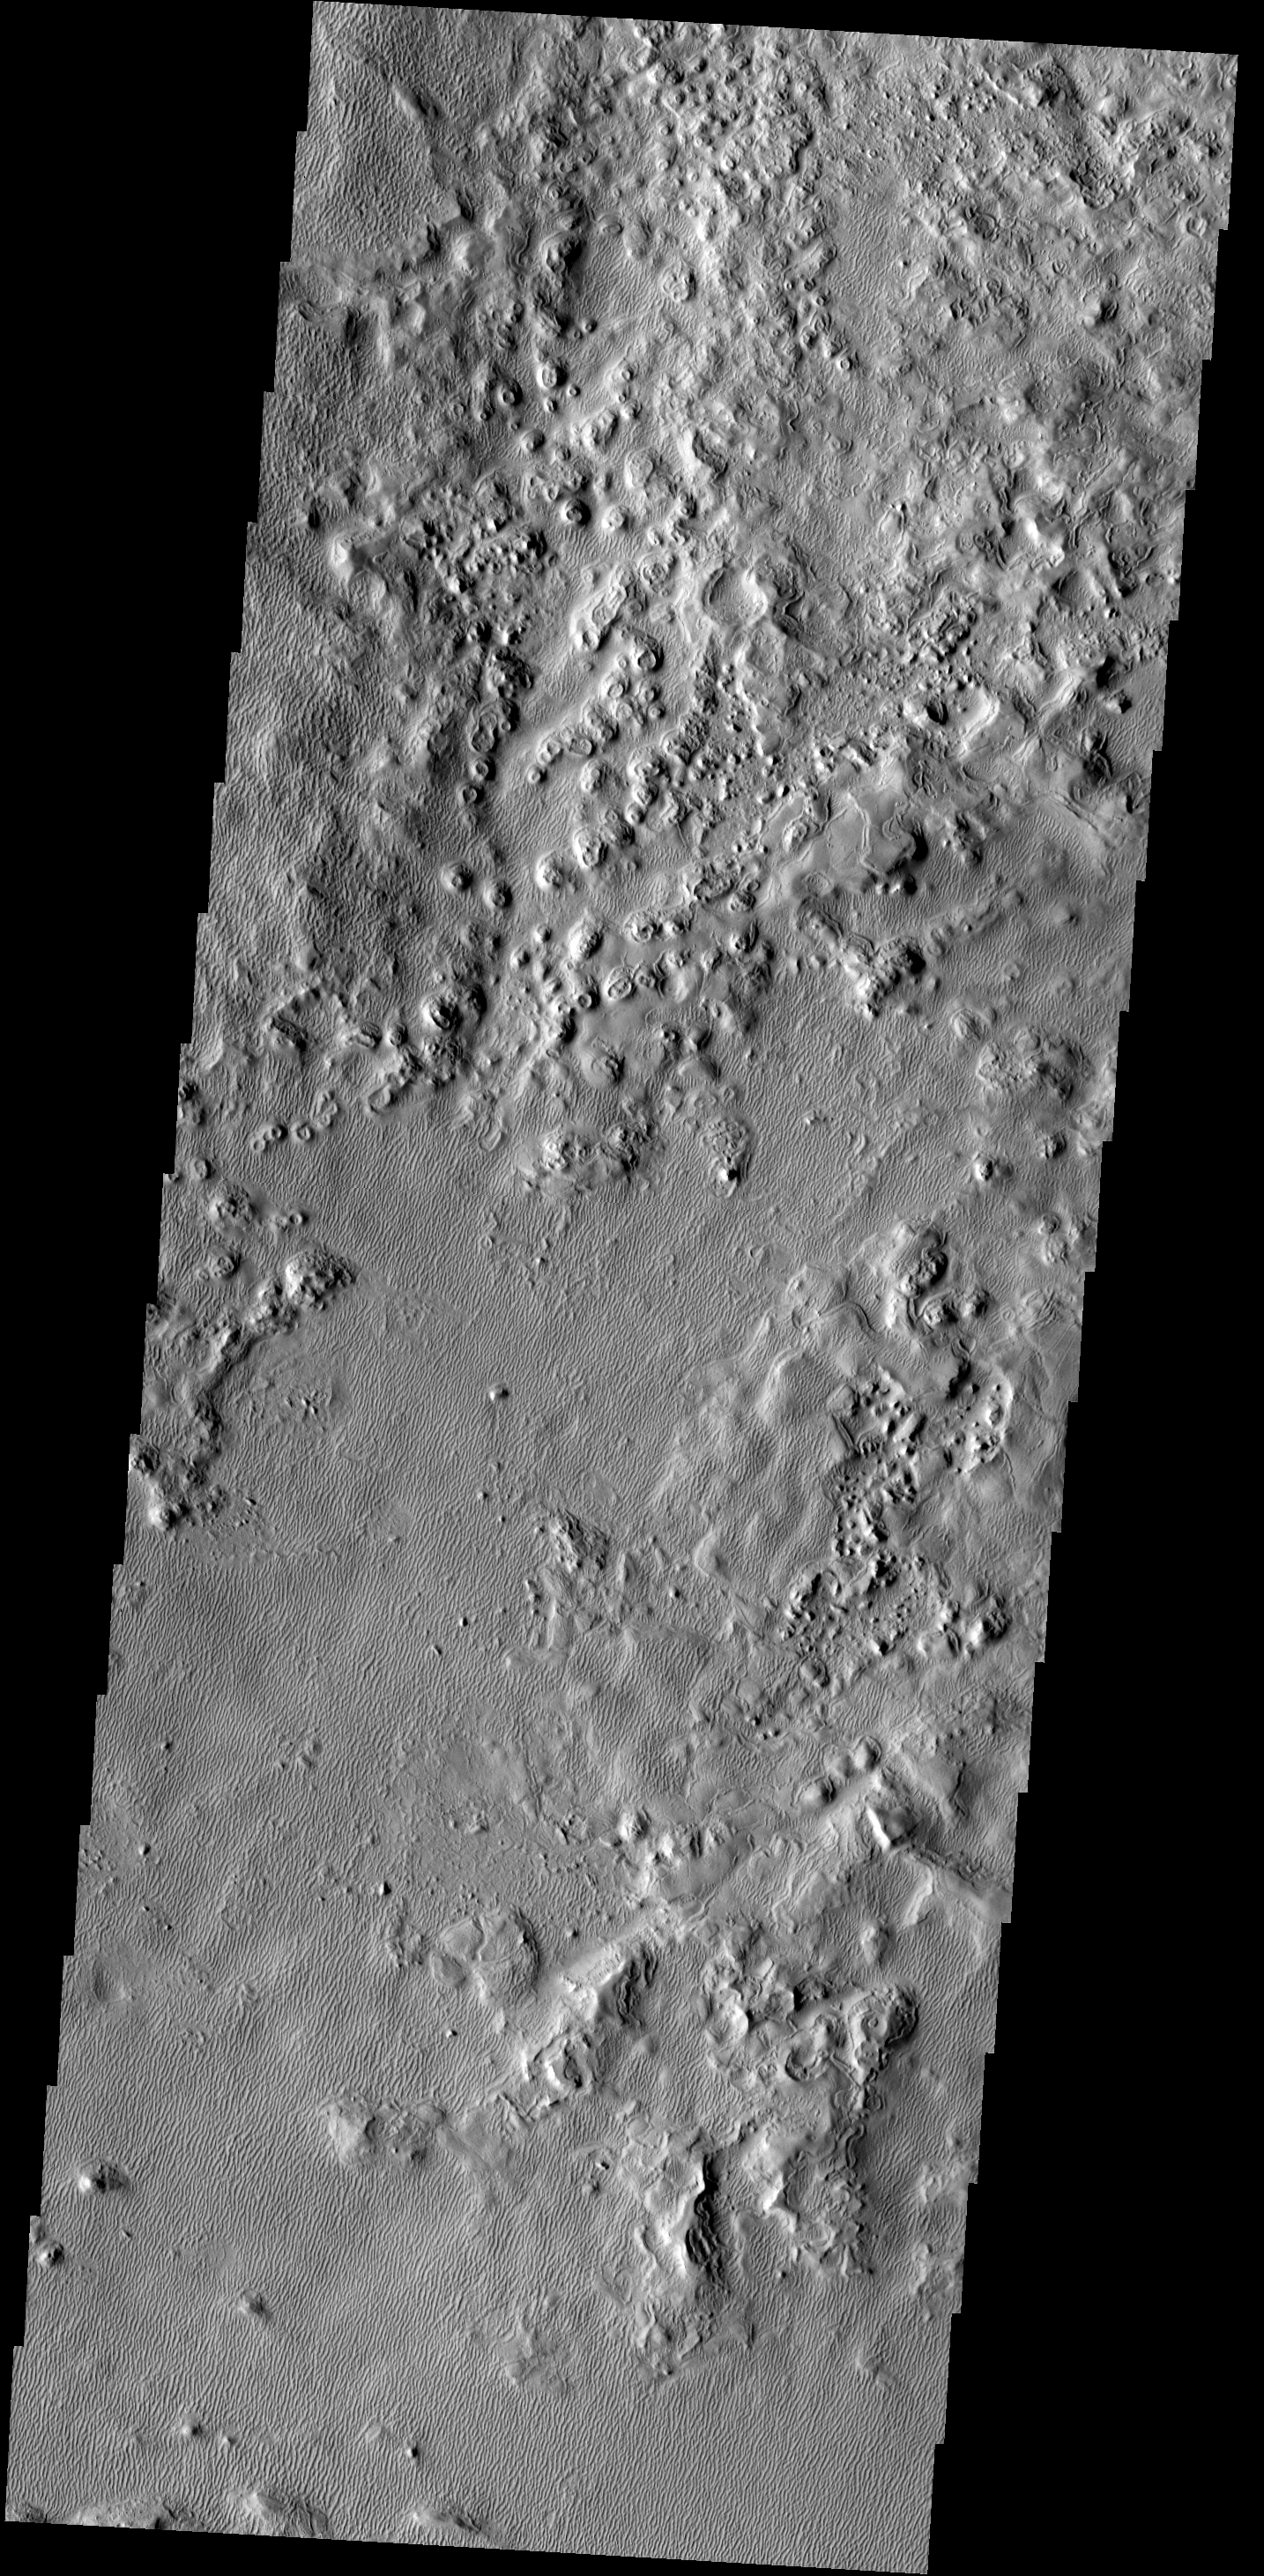

Unusual Texture

This image of a region east of Acheron Fossae shows an unusual texture – with bumps and old stabilized dunes.

Image information: VIS instrument. Latitude 33.9N, Longitude 223.4E. 19 meter/pixel resolution.

Please see the THEMIS Data Citation Note for details on crediting THEMIS images.

Note: this THEMIS visual image has not been radiometrically nor geometrically calibrated for this preliminary release. An empirical correction has been performed to remove instrumental effects. A linear shift has been applied in the cross-track and down-track direction to approximate spacecraft and planetary motion. Fully calibrated and geometrically projected images will be released through the Planetary Data System in accordance with Project policies at a later time.

NASA’s Jet Propulsion Laboratory manages the 2001 Mars Odyssey mission for NASA’s Office of Space Science, Washington, D.C. The Thermal Emission Imaging System (THEMIS) was developed by Arizona State University, Tempe, in collaboration with Raytheon Santa Barbara Remote Sensing. The THEMIS investigation is led by Dr. Philip Christensen at Arizona State University. Lockheed Martin Astronautics, Denver, is the prime contractor for the Odyssey project, and developed and built the orbiter. Mission operations are conducted jointly from Lockheed Martin and from JPL, a division of the California Institute of Technology in Pasadena.

Credit: NASA/JPL/ASU